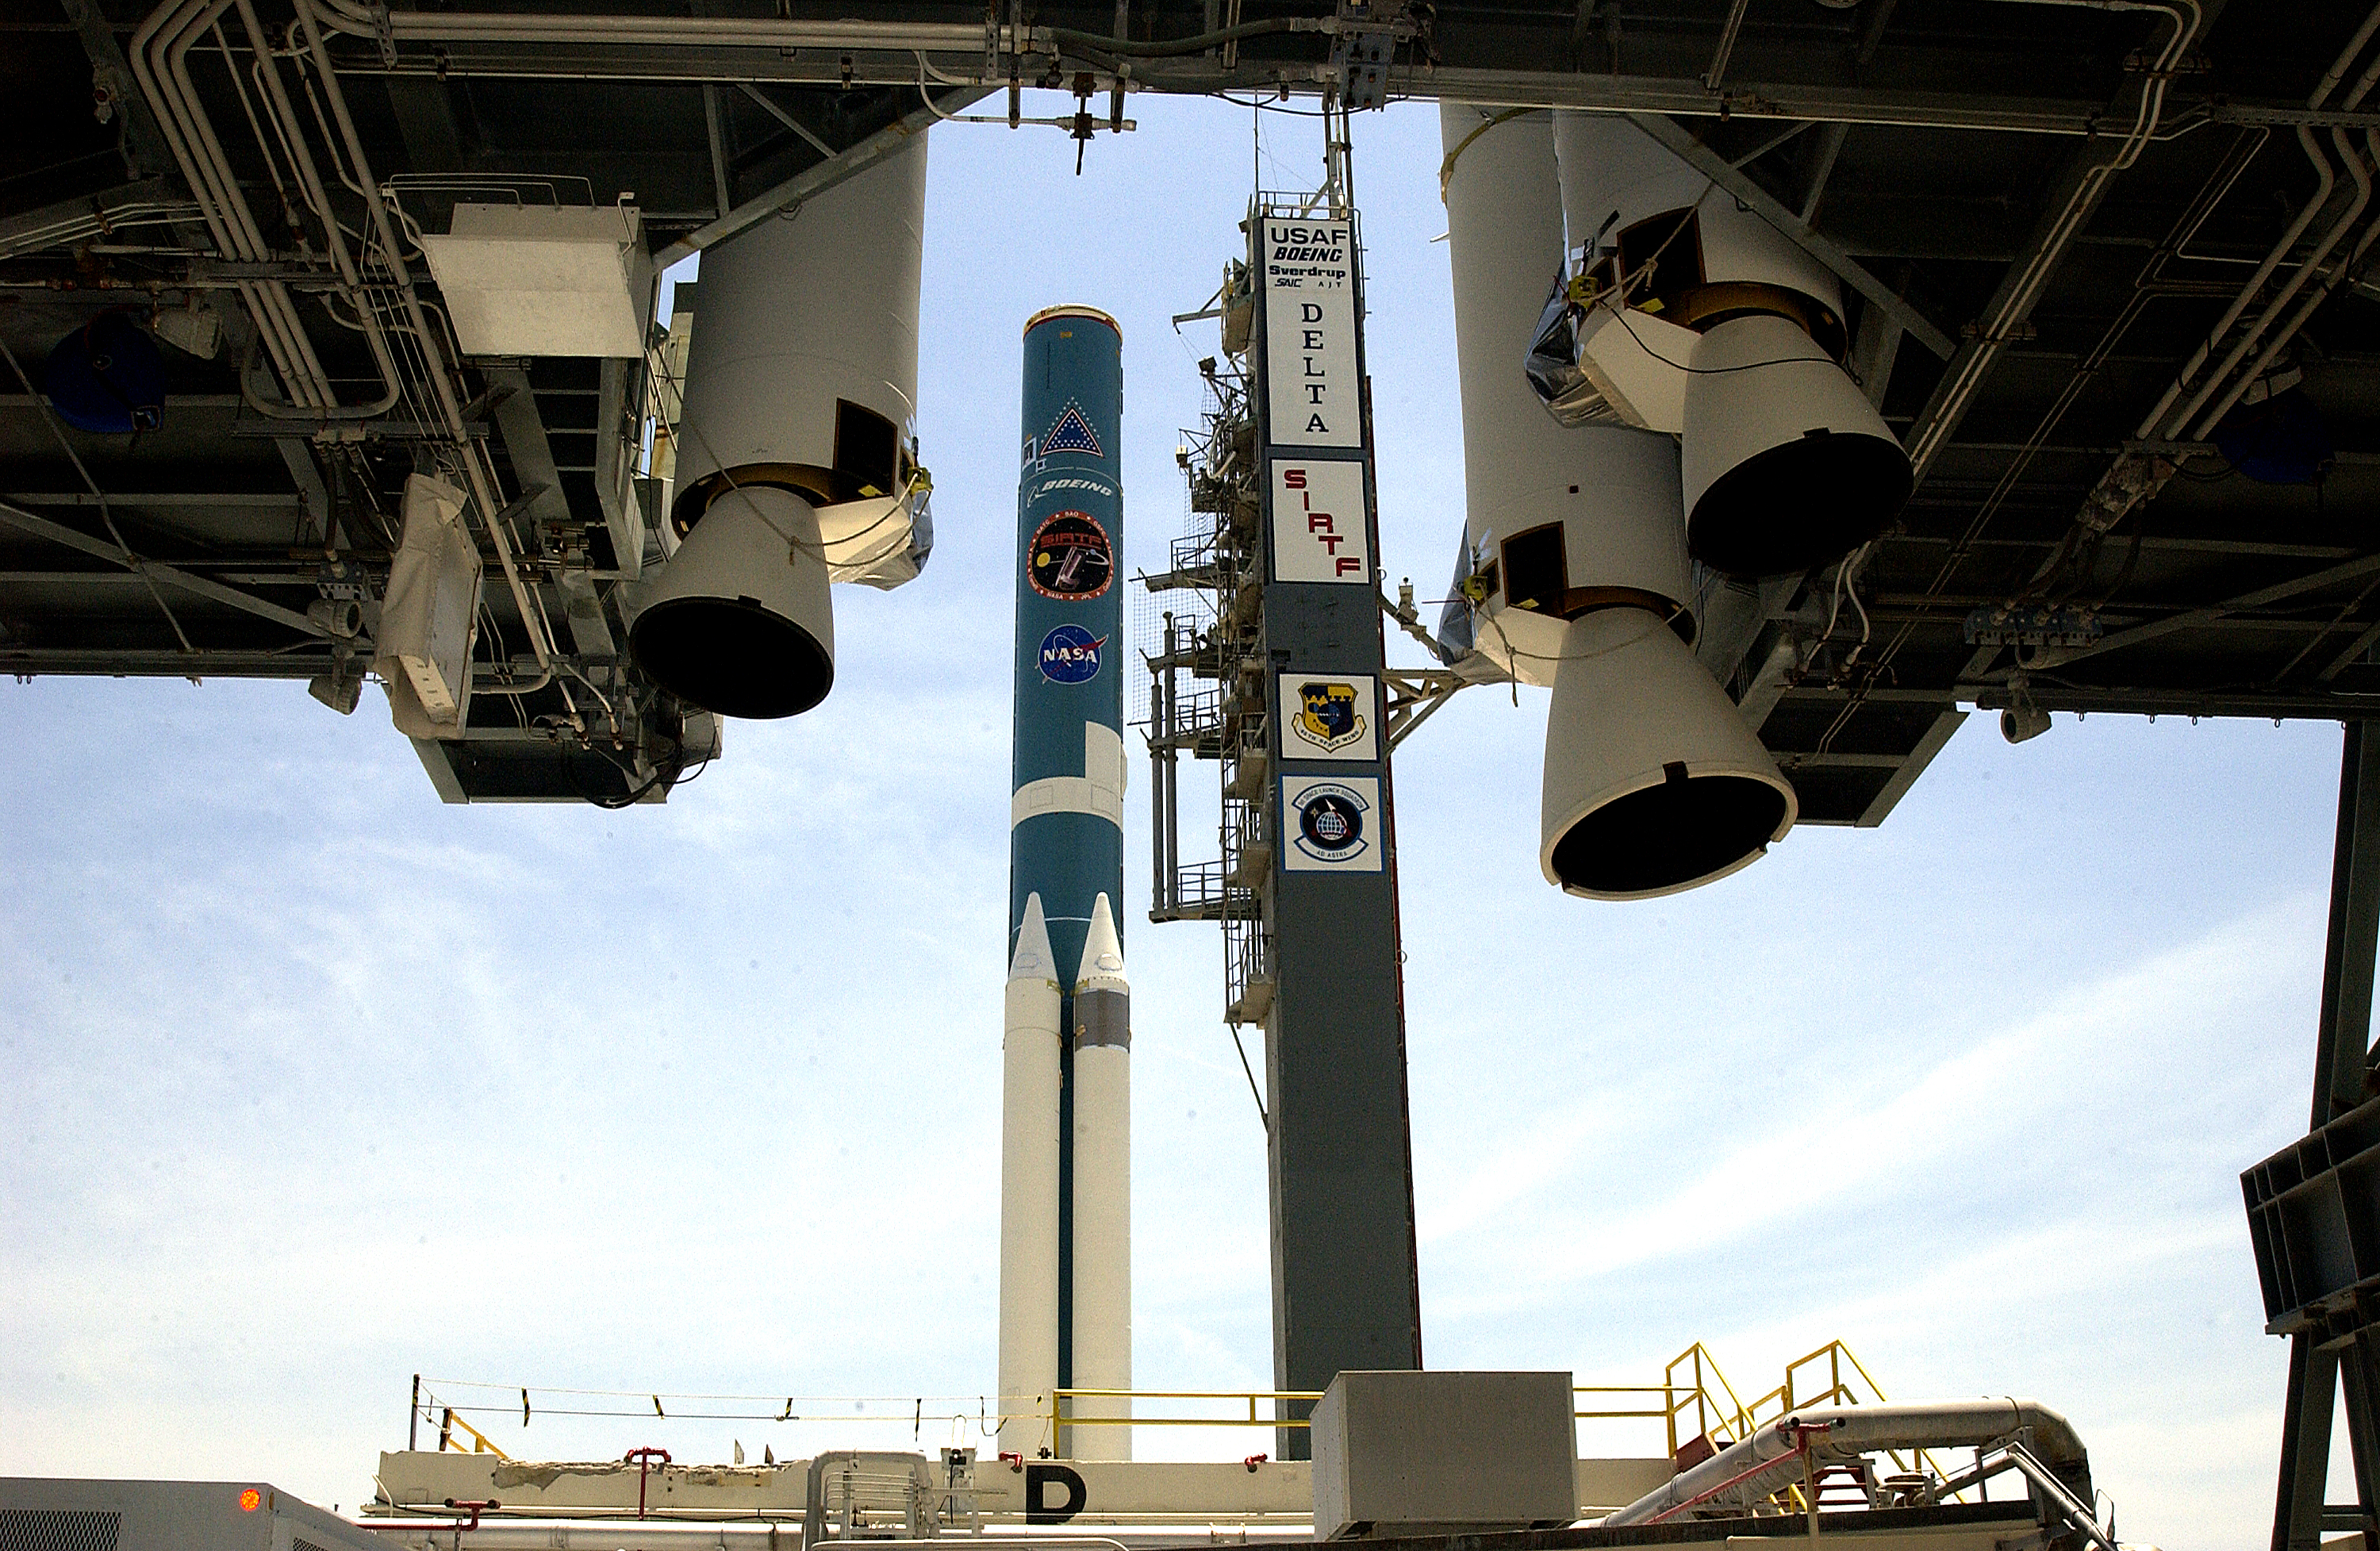

Solid Rocket Booster

Additional solid rocket boosters wait to be mated to the first stage of Spitzer's Delta II rocket

Credit: NASA/KSC